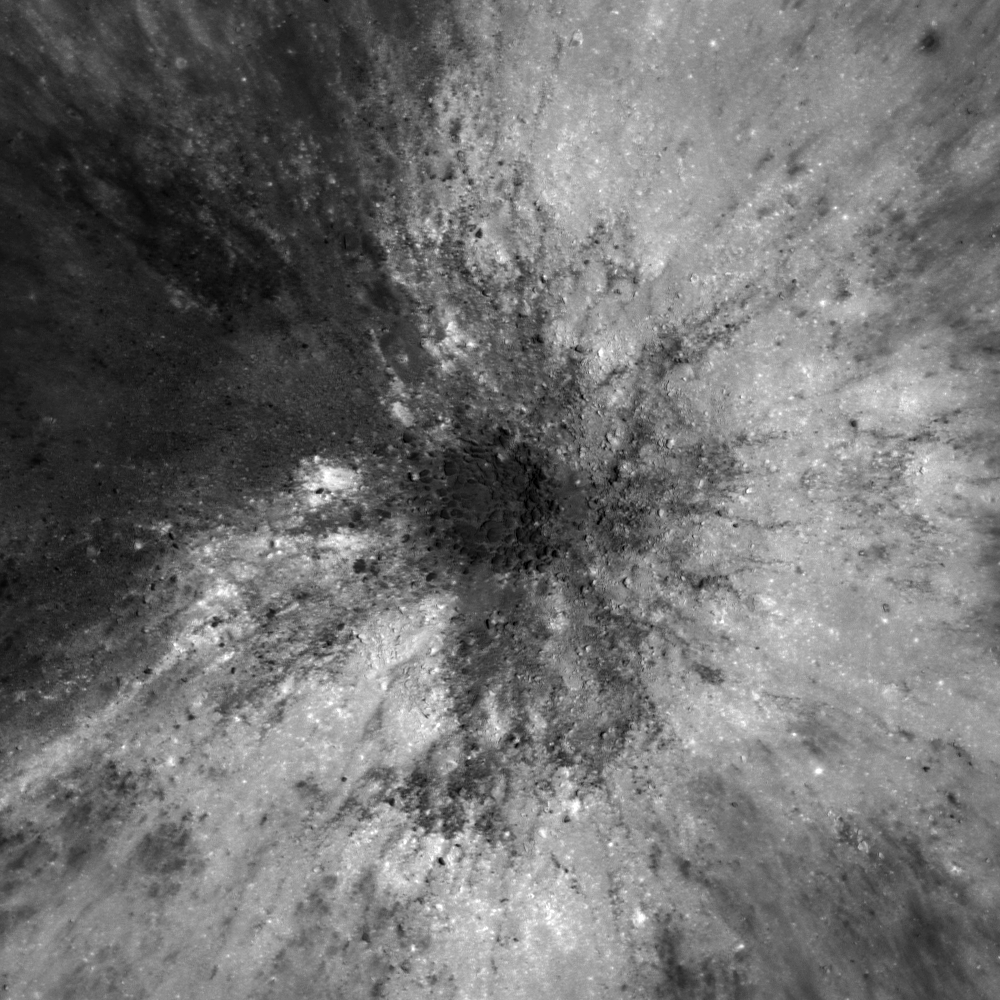

Splendors of Mare Smythii

Figure 1

This image shows the interior of a fresh impact crater (approximately 300 meters (328 yards) in diameter) in the Mare Smythii Constellation Region of Interest. In the high-sun image above, it is hard to recognise topographic features because there are no shadows. The wider view in Figure 1, paired with a lower-sun image of the same crater on the right, gives a sharper view of small scale features such as boulders. Portion of image M126371530LE, scene width is 530 meters (580 yards).

NASA’s Goddard Space Flight Center built and manages the mission for the Exploration Systems Mission Directorate at NASA Headquarters in Washington. The Lunar Reconnaissance Orbiter Camera was designed to acquire data for landing site certification and to conduct polar illumination studies and global mapping. Operated by Arizona State University, LROC consists of a pair of narrow-angle cameras (NAC) and a single wide-angle camera (WAC). The mission is expected to return over 70 terabytes of image data.

Credit: NASA/GSFC/Arizona State University